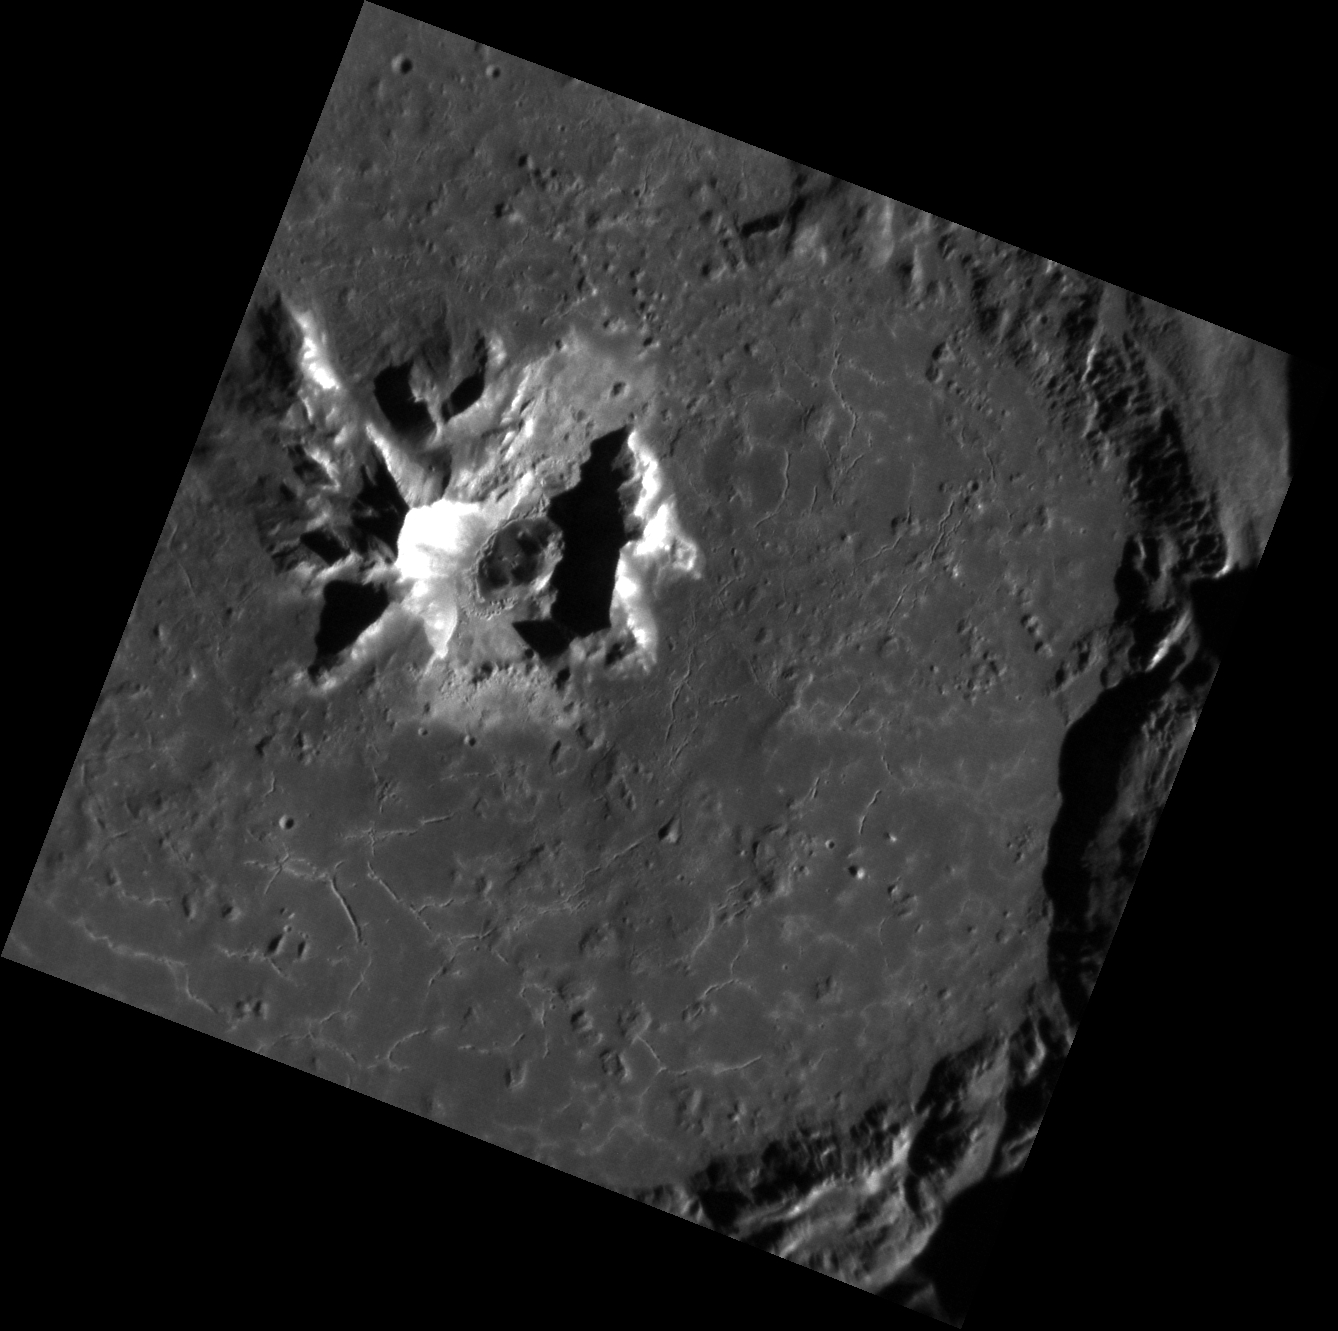

New Angle on Degas

This new image of Degas shows in great detail the cracks on the crater’s floor caused by contraction during cooling. The bright areas on the central peaks are likely the result of fresher rock being exposed as more space weathered material slumps downhill.

This image was acquired as a high-resolution targeted observation. Targeted observations are images of a small area on Mercury’s surface at resolutions much higher than the 200-meter/pixel morphology base map. It is not possible to cover all of Mercury’s surface at this high resolution, but typically several areas of high scientific interest are imaged in this mode each week.

Date acquired: October 01, 2012
Image Mission Elapsed Time (MET): 257621379
Image ID: 2686510
Instrument: Narrow Angle Camera (NAC) of the Mercury Dual Imaging System (MDIS)
Center Latitude: 37.02°
Center Longitude: 232.8° E
Resolution: 27 meters/pixel
Scale: Degas crater is 55 kilometers (34 miles) in diameter.
Incidence Angle: 65.0°
Emission Angle: 9.7°
Phase Angle: 74.7°

The MESSENGER spacecraft is the first ever to orbit the planet Mercury, and the spacecraft’s seven scientific instruments and radio science investigation are unraveling the history and evolution of the Solar System’s innermost planet. Visit the Why Mercury? section of this website to learn more about the key science questions that the MESSENGER mission is addressing. During the one-year primary mission, MDIS acquired 88,746 images and extensive other data sets. MESSENGER is now in a year-long extended mission, during which plans call for the acquisition of more than 80,000 additional images to support MESSENGER’s science goals.

These images are from MESSENGER, a NASA Discovery mission to conduct the first orbital study of the innermost planet, Mercury. For information regarding the use of images, see the MESSENGER image use policy.

Credit: NASA/Johns Hopkins University Applied Physics Laboratory/Carnegie Institution of Washington